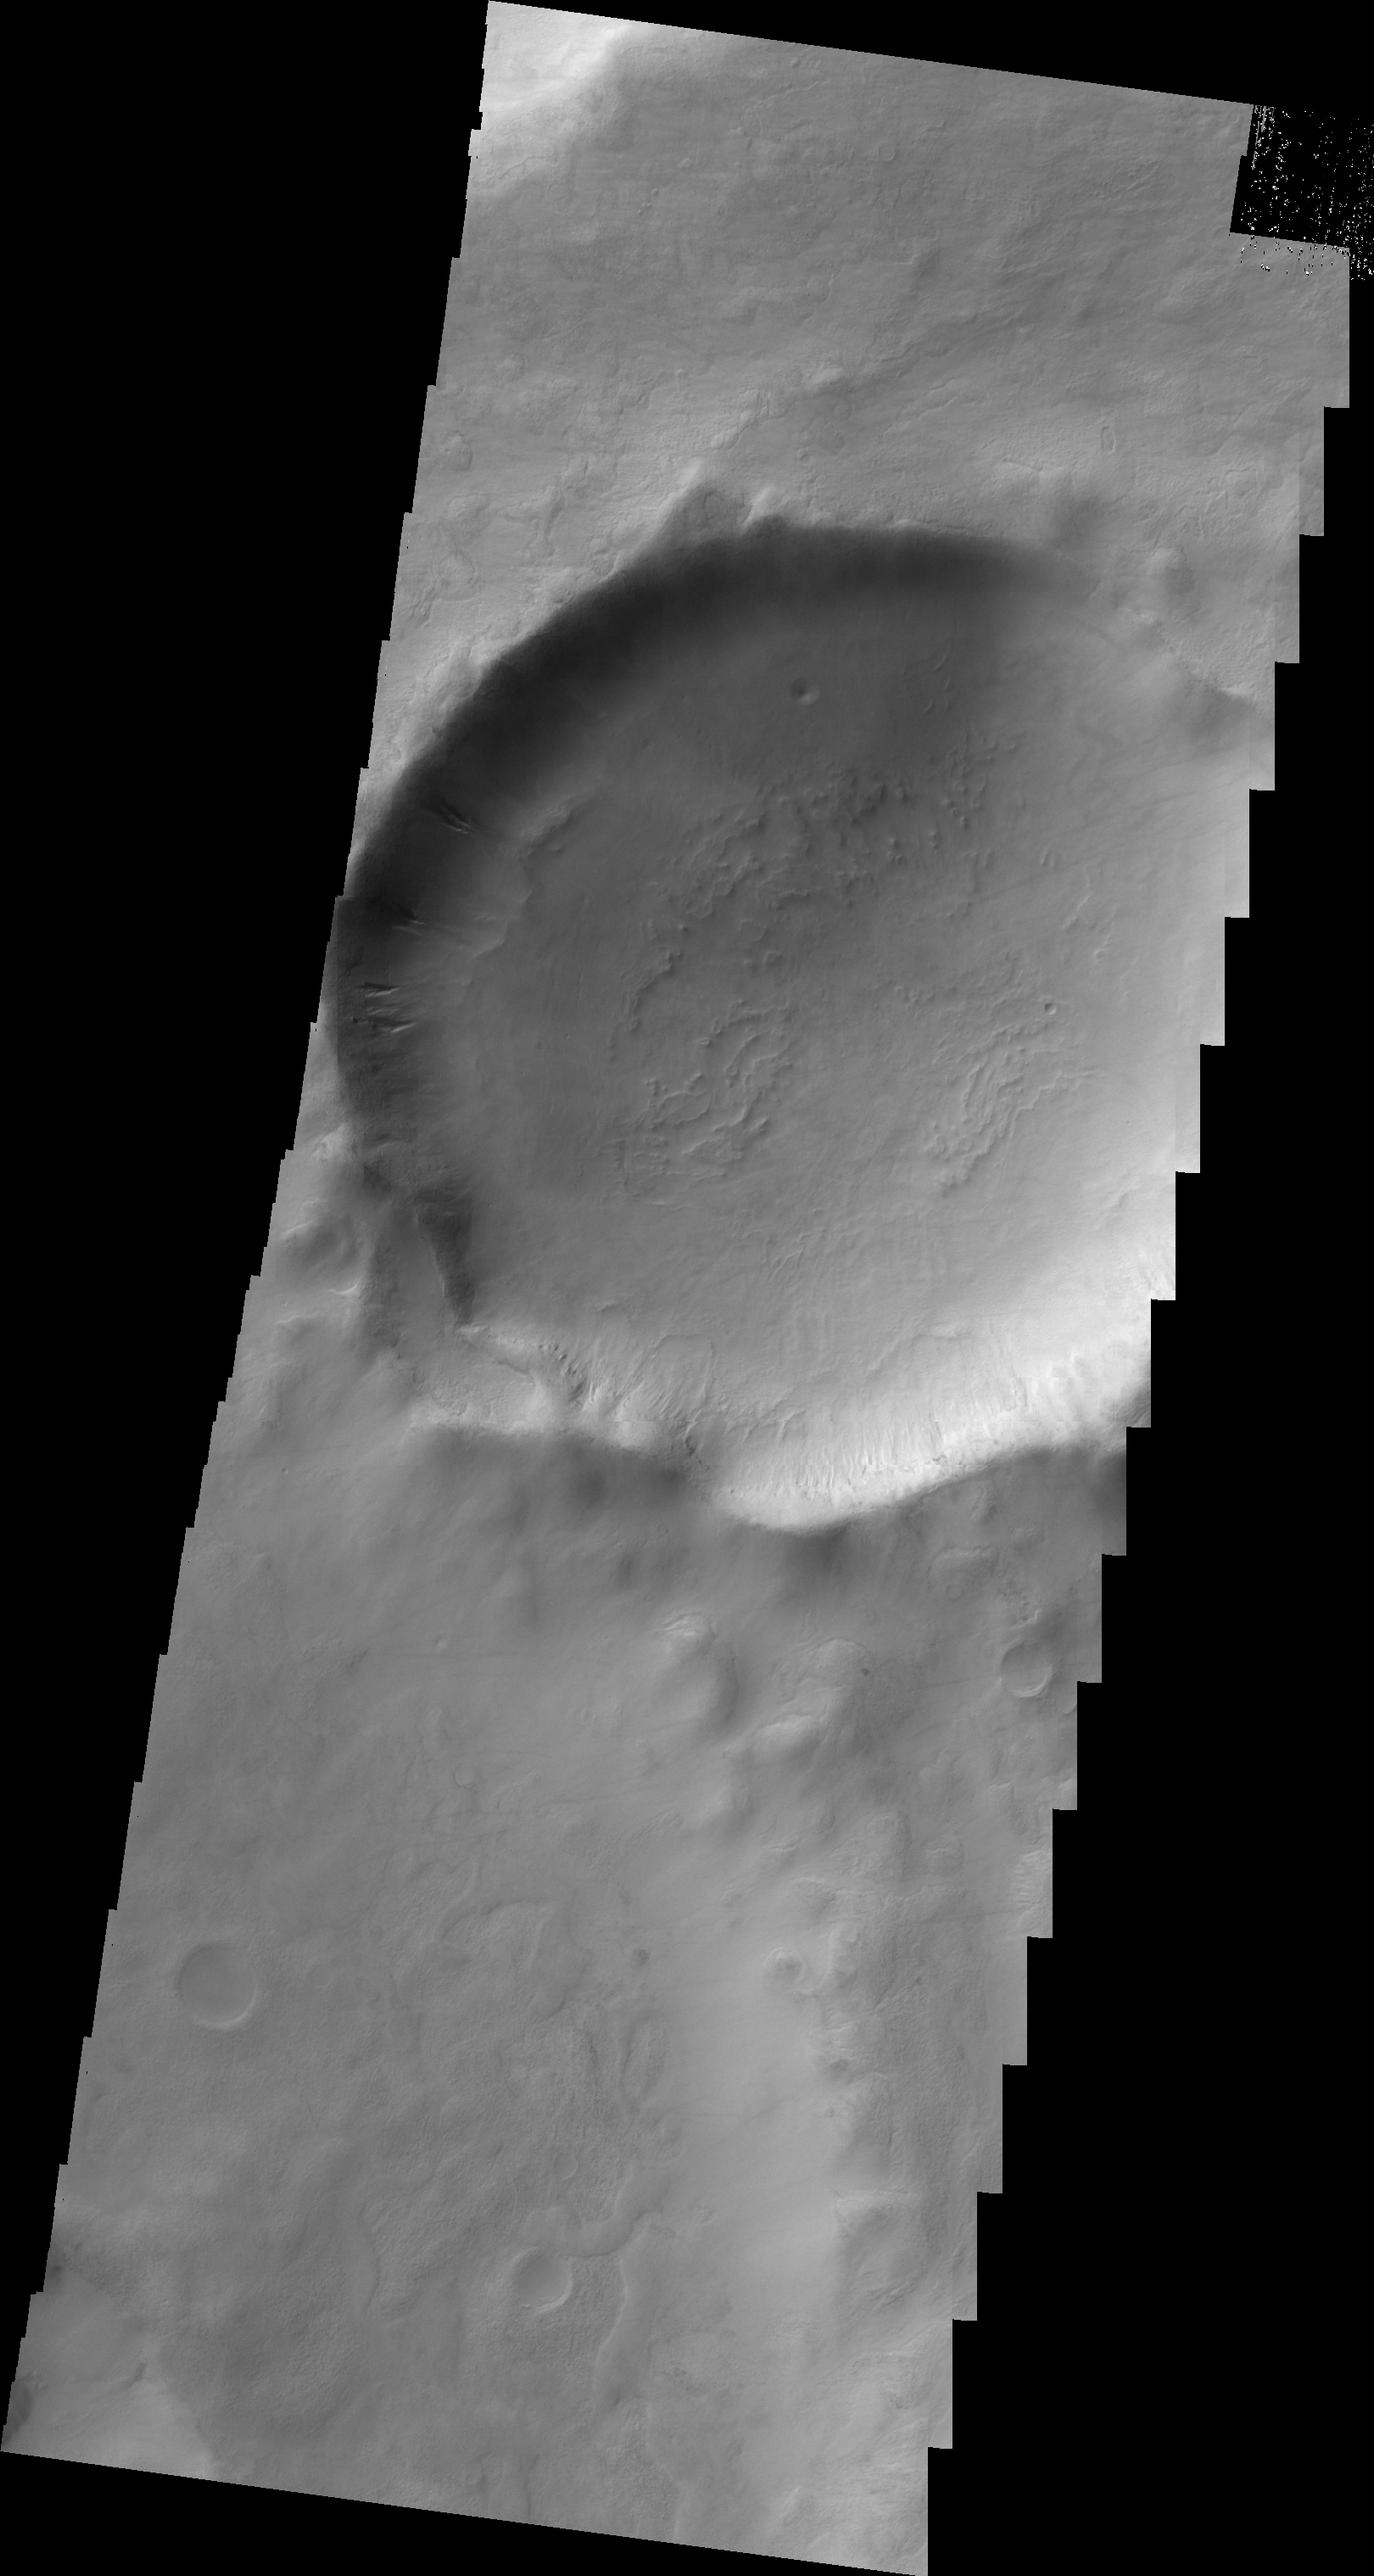

Gullies in Terra Sirenum

Several gullies are located on the rim of this unnamed crater in Terra Sirenum.

Image information: VIS instrument. Latitude -52.0N, Longitude 216.3E. 20 meter/pixel resolution.

Please see the THEMIS Data Citation Note for details on crediting THEMIS images.

Note: this THEMIS visual image has not been radiometrically nor geometrically calibrated for this preliminary release. An empirical correction has been performed to remove instrumental effects. A linear shift has been applied in the cross-track and down-track direction to approximate spacecraft and planetary motion. Fully calibrated and geometrically projected images will be released through the Planetary Data System in accordance with Project policies at a later time.

NASA’s Jet Propulsion Laboratory manages the 2001 Mars Odyssey mission for NASA’s Office of Space Science, Washington, D.C. The Thermal Emission Imaging System (THEMIS) was developed by Arizona State University, Tempe, in collaboration with Raytheon Santa Barbara Remote Sensing. The THEMIS investigation is led by Dr. Philip Christensen at Arizona State University. Lockheed Martin Astronautics, Denver, is the prime contractor for the Odyssey project, and developed and built the orbiter. Mission operations are conducted jointly from Lockheed Martin and from JPL, a division of the California Institute of Technology in Pasadena.

Credit: NASA/JPL/ASU